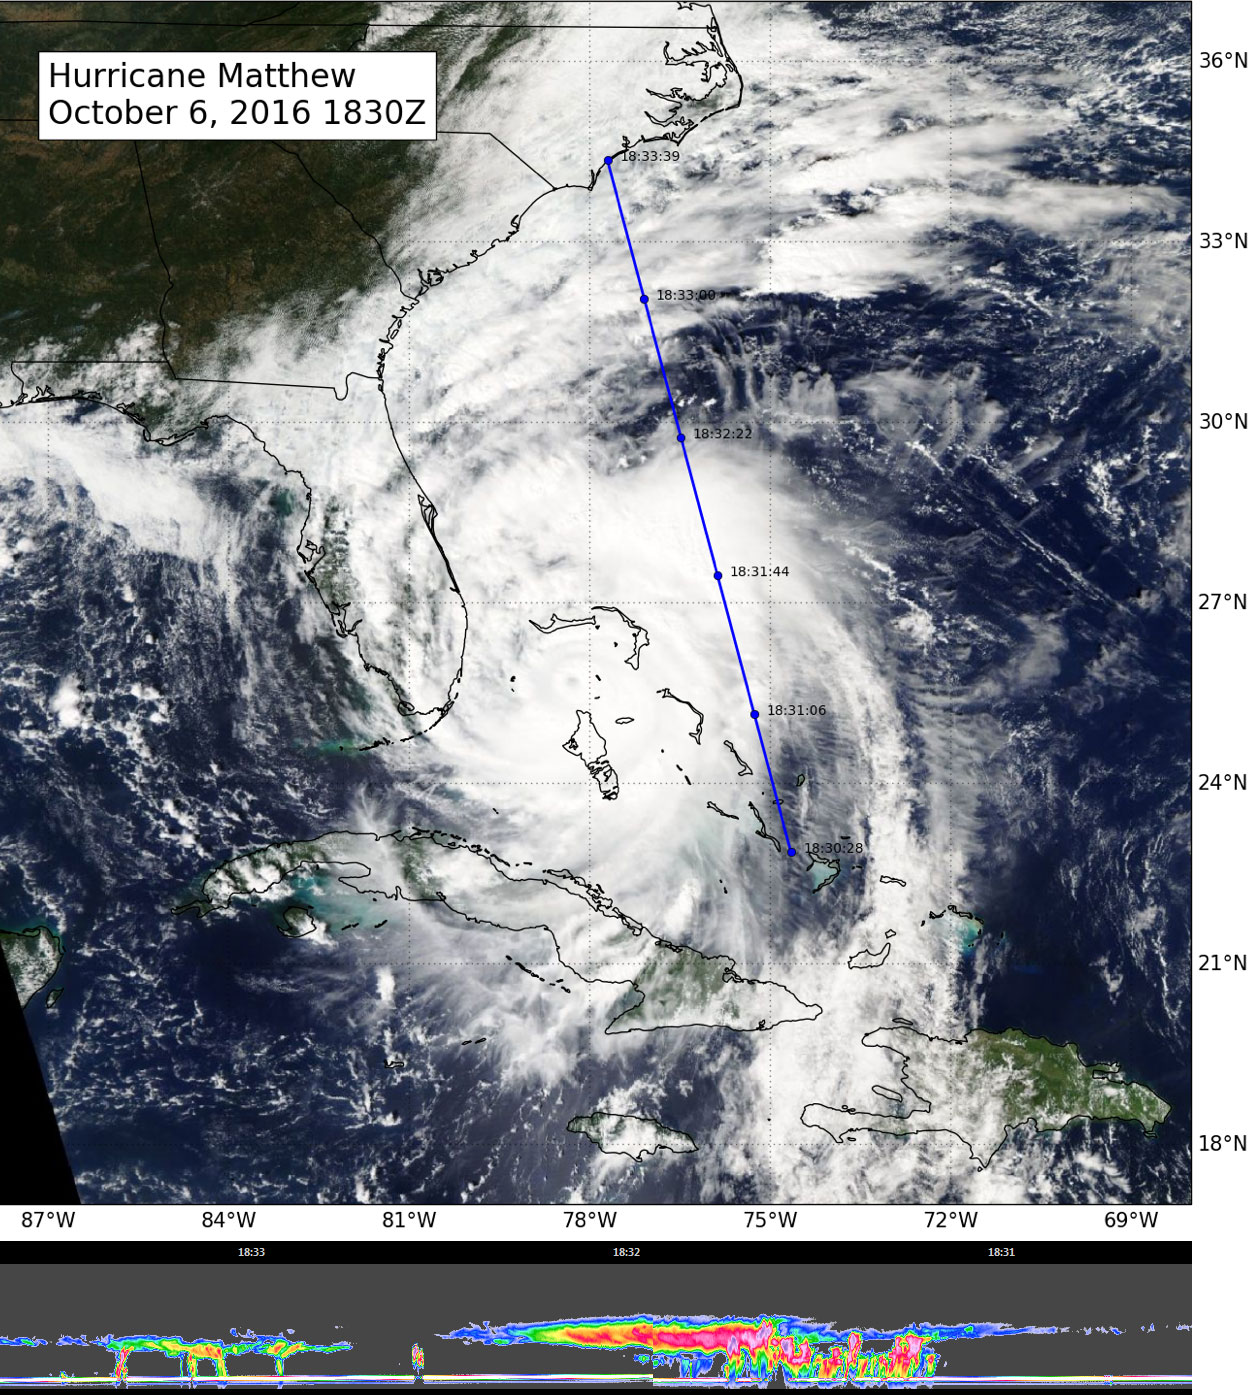

CloudSat Takes a 3D Slice of Hurricane Matthew

NASA’s CloudSat flew east of Hurricane Matthew’s center on Oct. 6 at 11:30 a.m. PDT (2:30 p.m. EDT), intersecting parts of Matthew’s outer rain bands and revealing Matthew’s anvil clouds (thick cirrus cloud cover), with cumulus and cumulonimbus clouds beneath (lower image). Reds/pinks are larger water/ice droplets.

Credit: NASA/JPL/The Cooperative Institute for Research in the Atmosphere (CIRA), Colorado State University